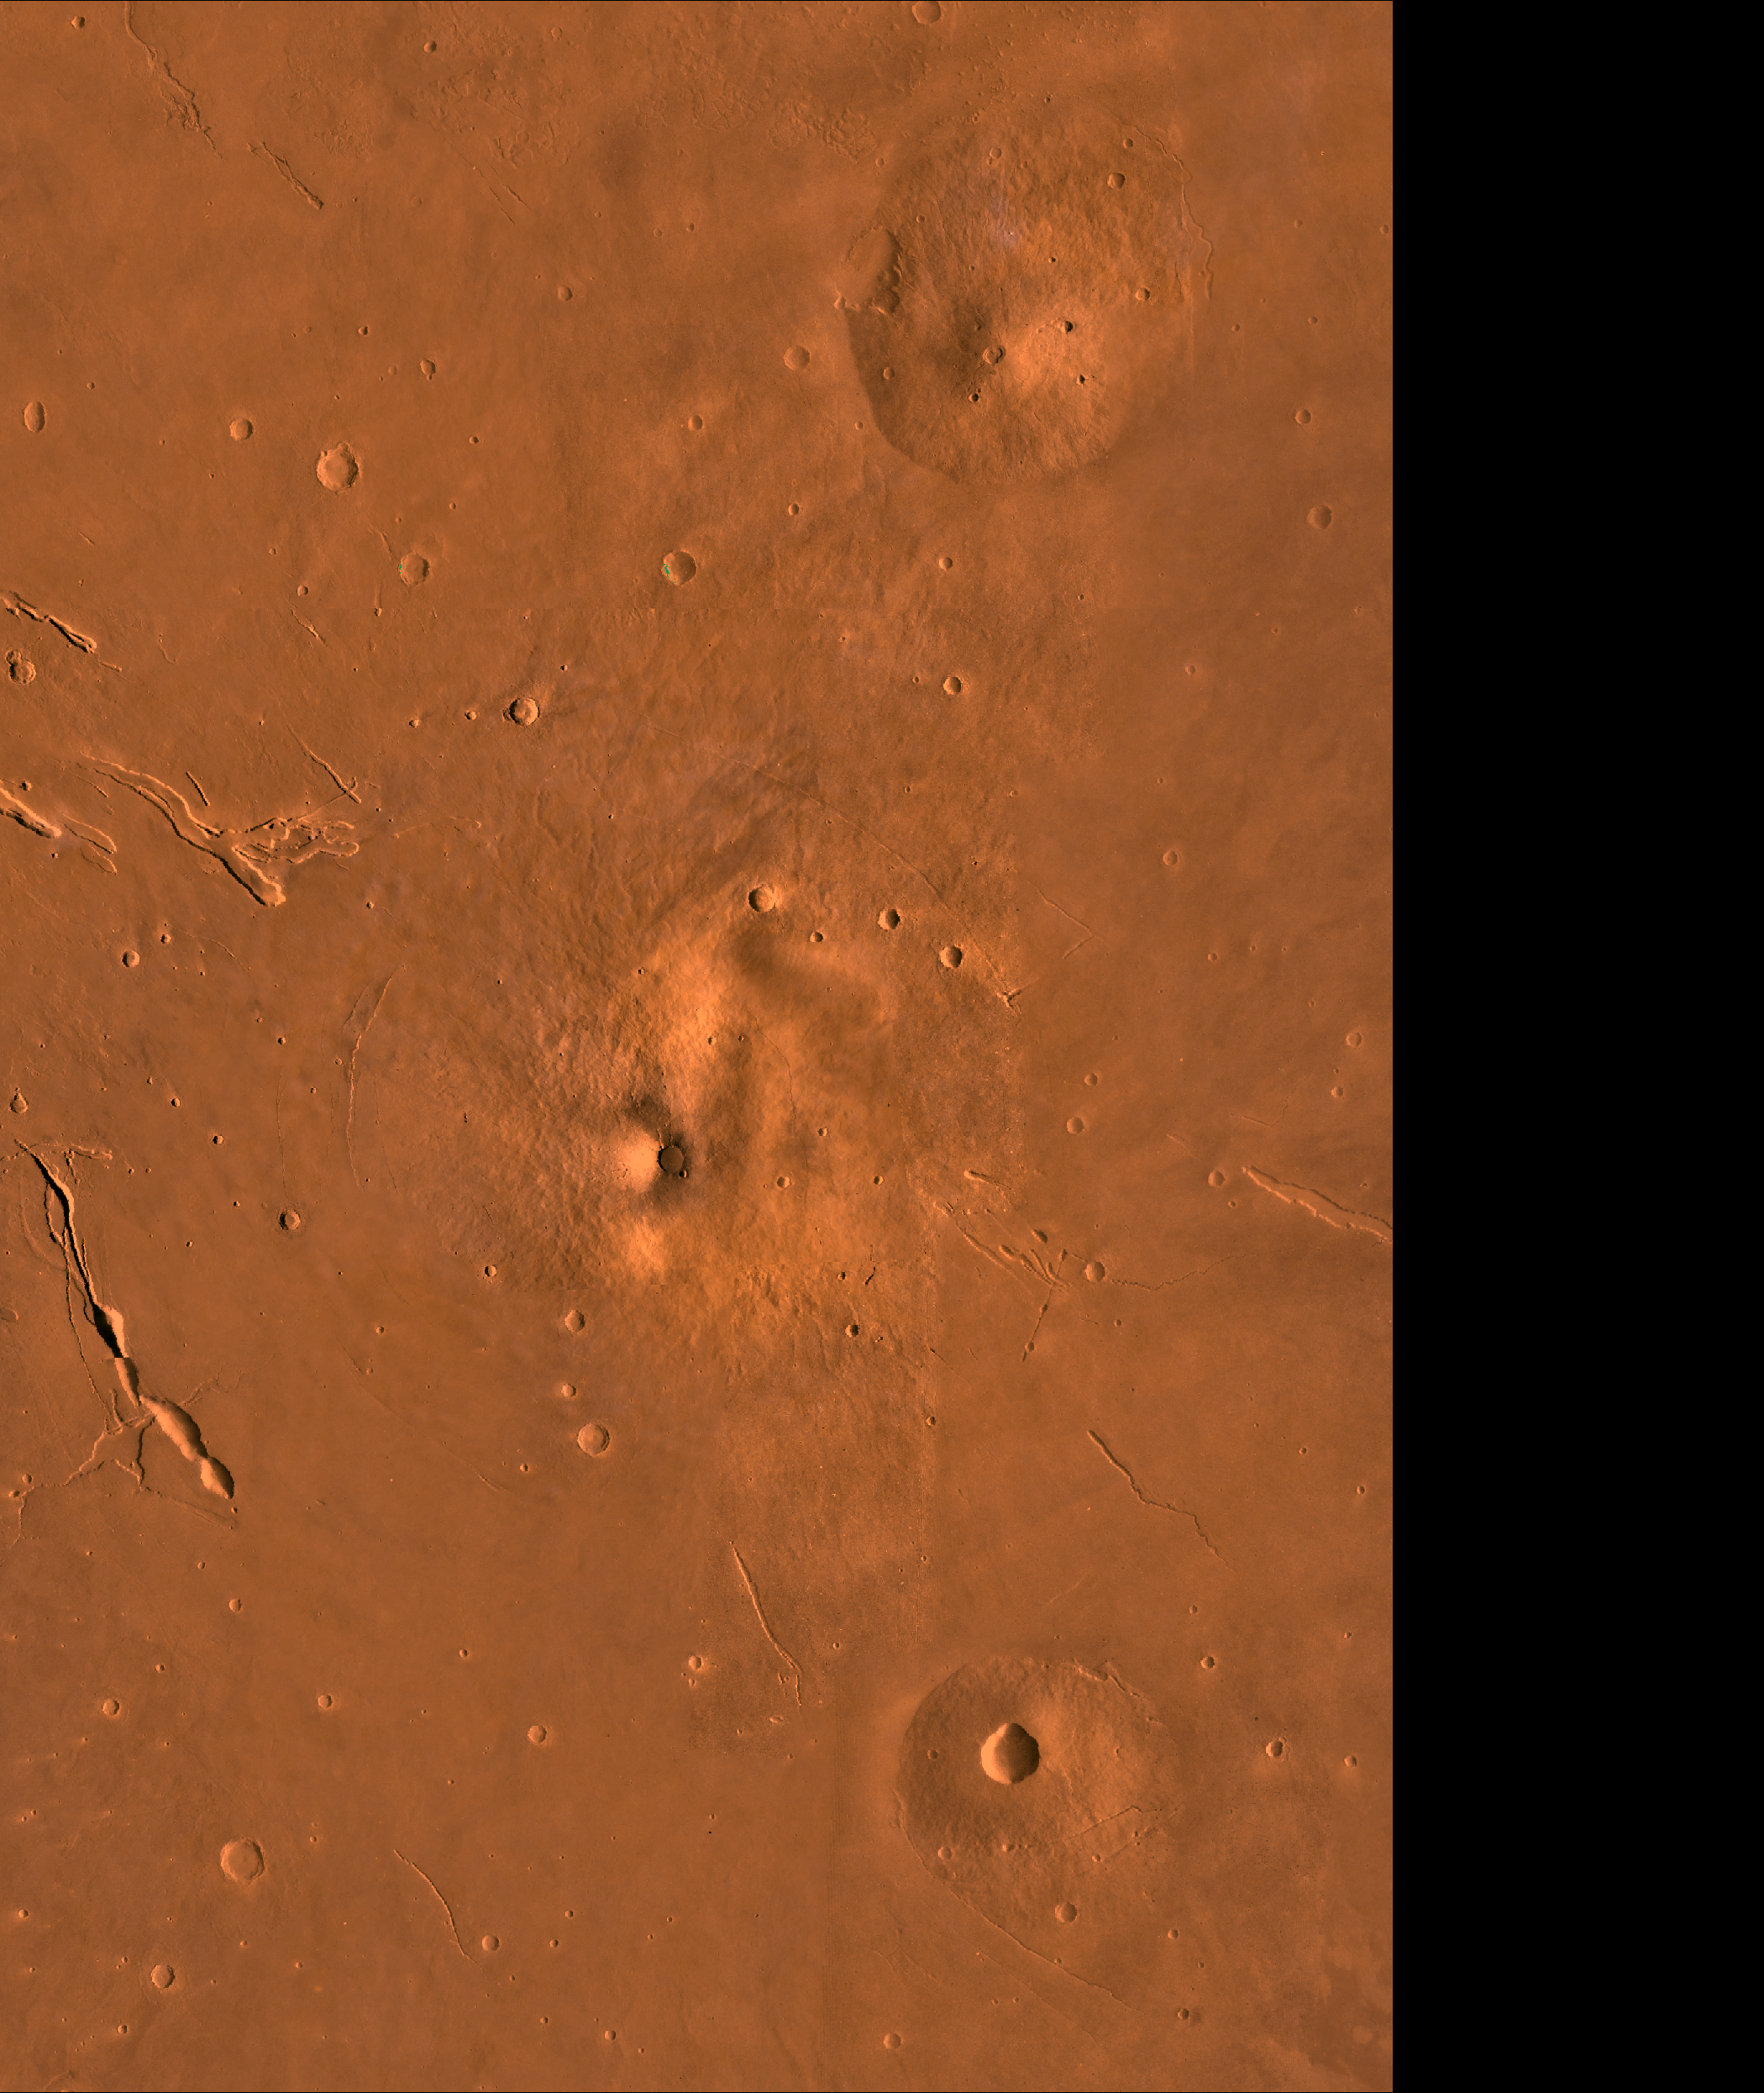

Elysium

A color image of the Elysium Region of Mars; north toward top. The scene shows the Elysium Mons volcano (center), Hecates Tholus (to the north), Albor Tholus (to the south), and the depressions of Elysium Fossae. Mons is a Latin term for mountain; the term tholus designates a small mountain or dome.

This image is a composite of Viking medium-resolution images in black and white and low-resolution images in color. The image extends from latitude 16 degrees N. to 35 degrees N. and from longitude 206 degrees to 220 degrees; Mercator projection.

The Elysium region contain the second largest volcanic complex on Mars, surpassed in size by only the Tharsis complex. Elysium Mons, whose summit elevation is 16,000 m above the Martian datum, is at the crest of a regional topographic rise that emerges steeply and abruptly from the surrounding plains. The relief of Hecates is about 6,000 m and the relief of Albor is only about 4,000 m, because Hecates is on the edge of the rise whereas Albor is on it. After degradation of ancient cratered terrain within the northern lowlands, volcanic rocks erupted from Elysium Mons, Hecates Tholus, and Albor Tholus in Elysium Planitia. Elysium Fossae are volcano/tectonic troughs that parallel graben in the area. Some troughs are connected with channels to the east indicating an interaction between volcanic and hydrothermal systems.

Credit: NASA/JPL/USGS